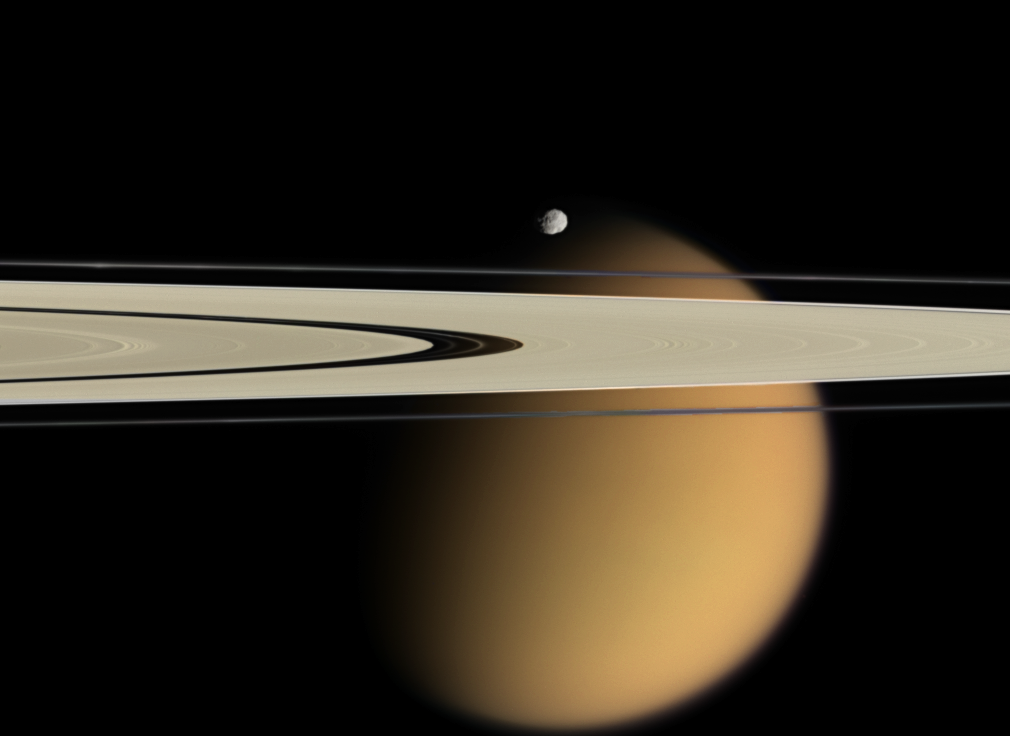

Titan Beyond the Rings

Cassini delivers this stunning vista showing small, battered Epimetheus and smog-enshrouded Titan, with Saturn’s A and F rings stretching across the scene.

The color information in the colorized view is completely artificial: it is derived from red, green and blue images taken at nearly the same time and phase angle as the clear filter image. This color information was overlaid onto the previously released clear filter view (see PIA07786) in order to approximate the scene as it might appear to human eyes.

The prominent dark region visible in the A ring is the Encke gap (325 kilometers, or 200 miles wide), in which the moon Pan (26 kilometers, or 16 miles across) and several narrow ringlets reside. Moon-driven features which score the A ring can easily be seen to the left and right of the Encke gap.

A couple of bright clumps can be seen in the F ring.

Epimetheus is 116 kilometers (72 miles) across and giant Titan is 5,150 kilometers (3,200 miles) across.

The view was acquired with the Cassini spacecraft narrow-angle camera on April 28, 2006, at a distance of approximately 667,000 kilometers (415,000 miles) from Epimetheus and 1.8 million kilometers (1.1 million miles) from Titan. The image captures the illuminated side of the rings. The image scale is 4 kilometers (2 miles) per pixel on Epimetheus and 11 kilometers (7 miles) per pixel on Titan.

The Cassini-Huygens mission is a cooperative project of NASA, the European Space Agency and the Italian Space Agency. The Jet Propulsion Laboratory, a division of the California Institute of Technology in Pasadena, manages the mission for NASA’s Science Mission Directorate, Washington, D.C. The Cassini orbiter and its two onboard cameras were designed, developed and assembled at JPL. The imaging operations center is based at the Space Science Institute in Boulder, Colo.

Credit: NASA/JPL/Space Science Institute